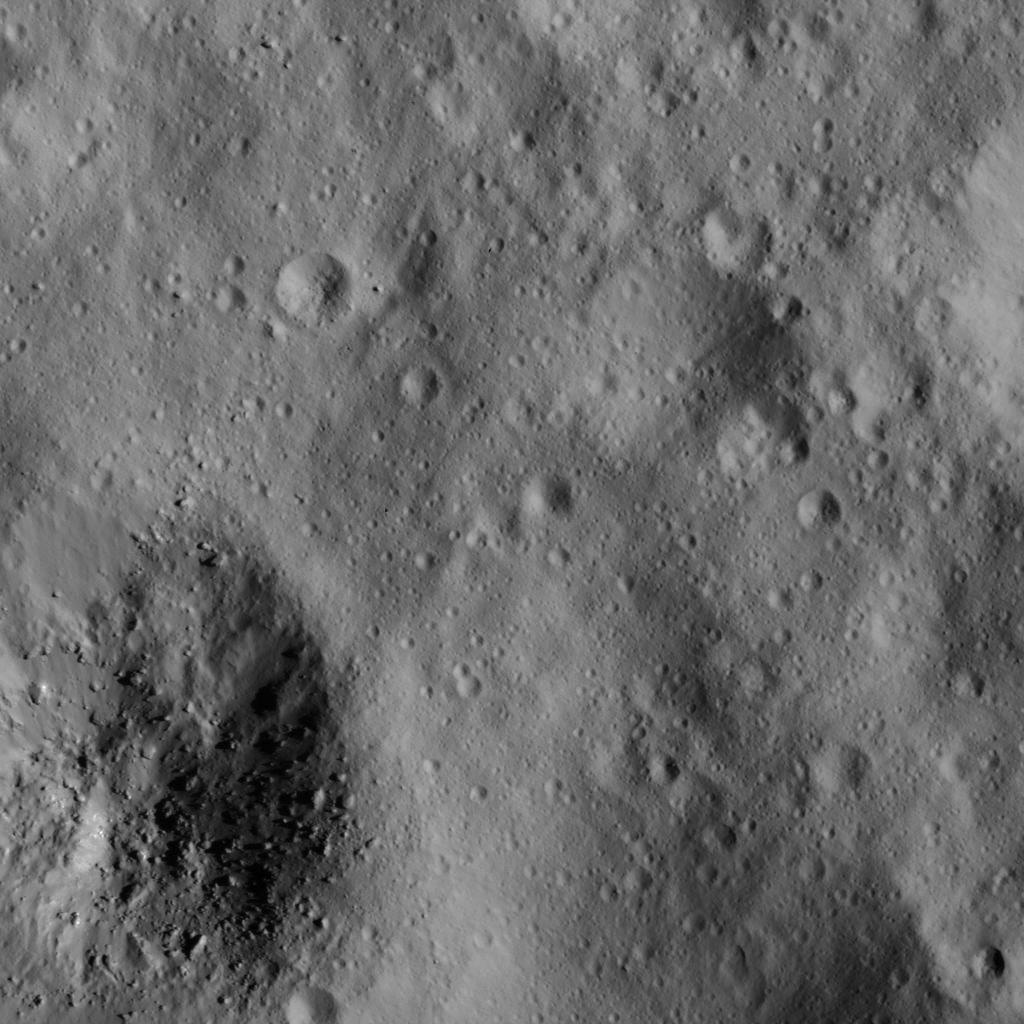

Boulders in Small Crater

This image was obtained by NASA’s Dawn spacecraft on June 10, 2018 from an altitude of about 24 miles (38 kilometers).

The center of this picture is located at about 39.6 degrees north latitude and 242.3 degrees east longitude.

Dawn’s mission is managed by JPL for NASA’s Science Mission Directorate in Washington. Dawn is a project of the directorates Discovery Program, managed by NASA’s Marshall Space Flight Center in Huntsville, Alabama. JPL is responsible for overall Dawn mission science. Orbital ATK Inc., in Dulles, Virginia, designed and built the spacecraft. The German Aerospace Center, Max Planck Institute for Solar System Research, Italian Space Agency and Italian National Astrophysical Institute are international partners on the mission team.

Credit: NASA/JPL-Caltech/UCLA/MPS/DLR/IDA